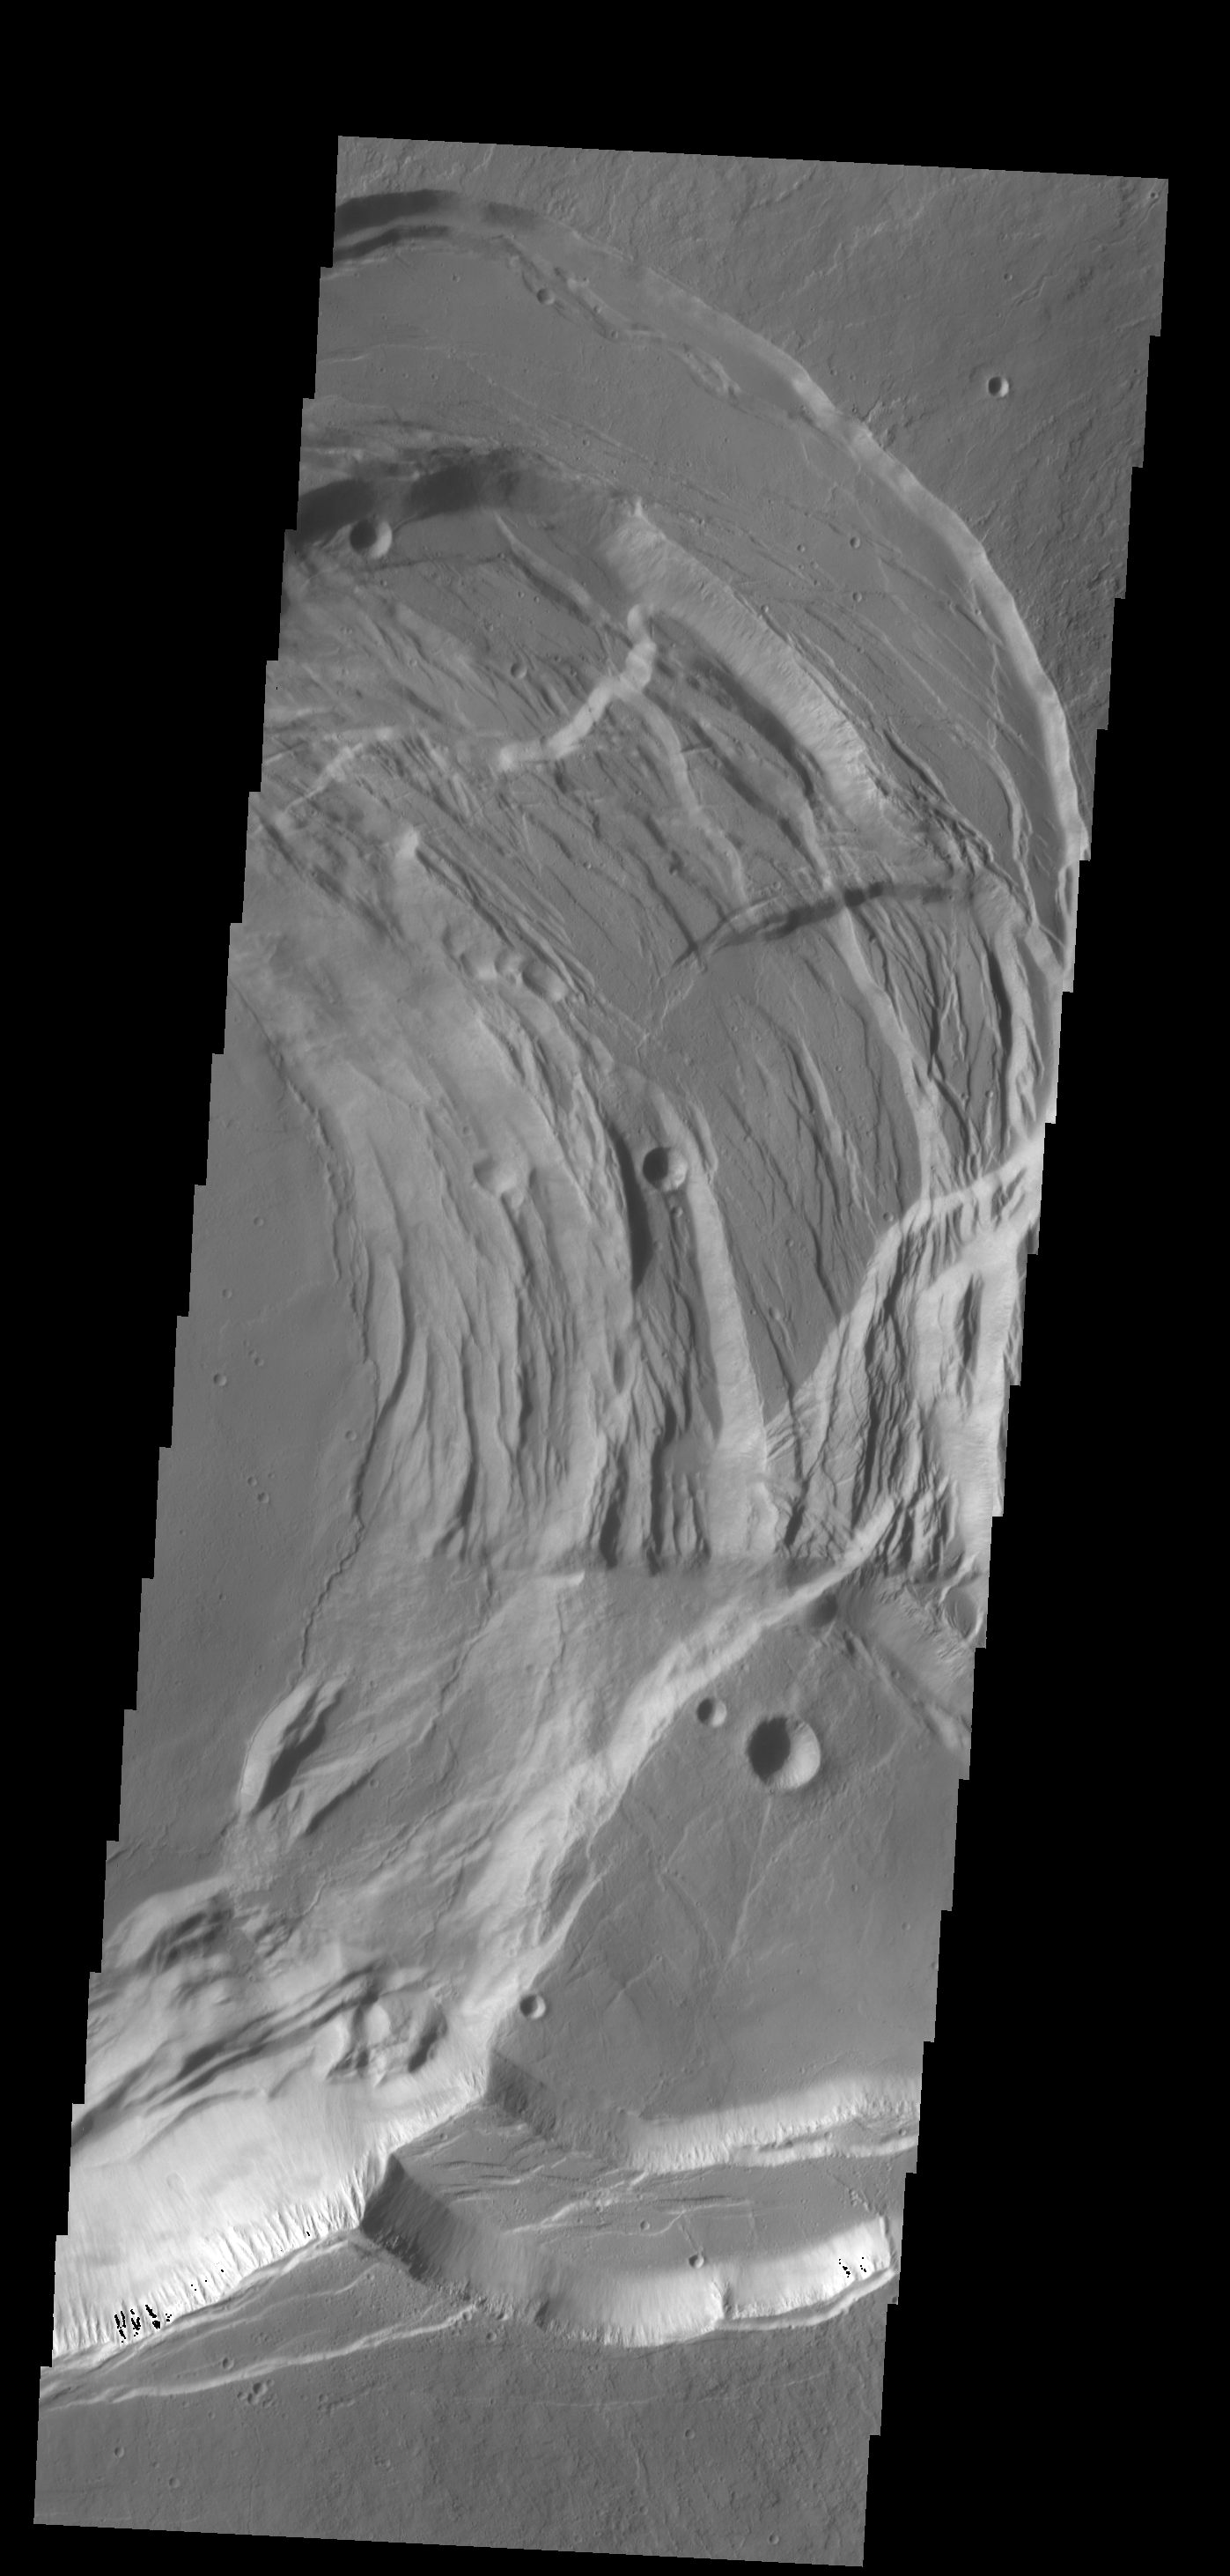

Ascraeus Mons Summits

This VIS image shows the eastern part of the complex caldera at the summit of Ascraeus Mons.

Credit: NASA/JPL-Caltech/ASU